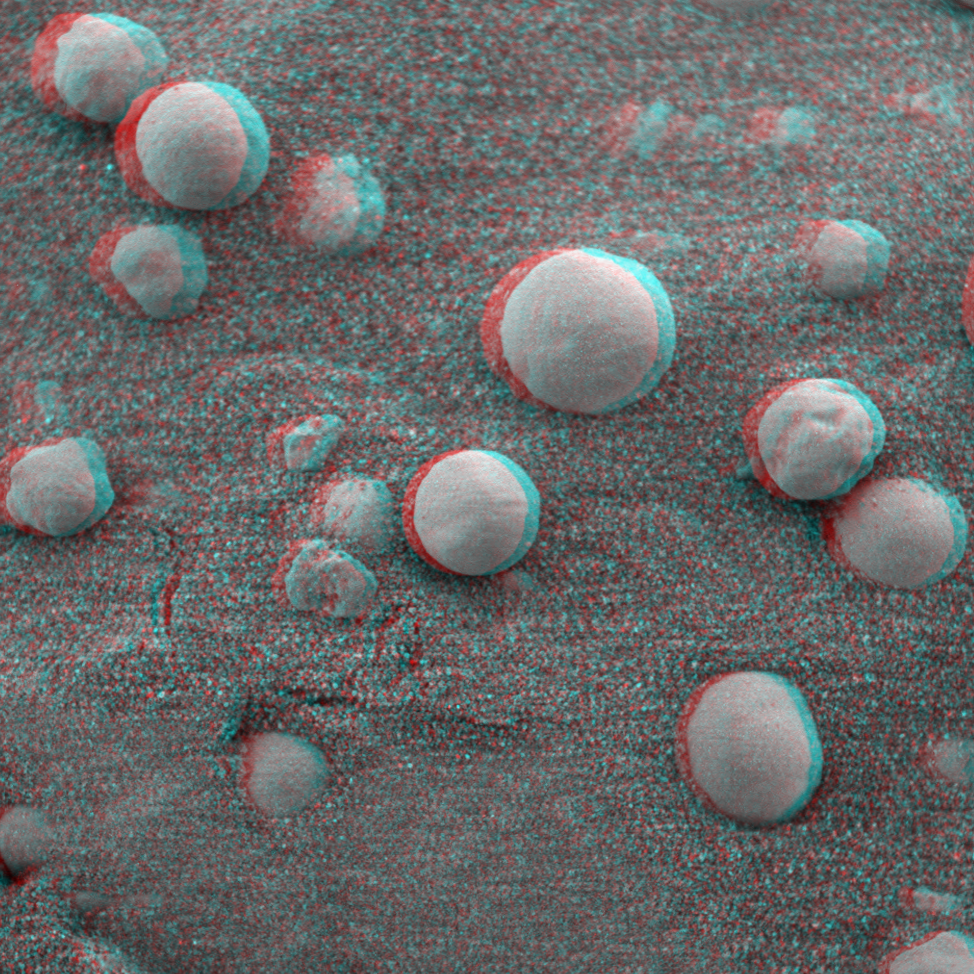

“Berries” on the Ground 2 (3-D)

This is the 3-D anaglyph showing a microscopic image taken of soil featuring round, blueberry-shaped rock formations on the crater floor at Meridiani Planum, Mars. This image was taken on the 13th day of the Mars Exploration Rover Opportunity’s journey, after the Moessbauer spectrometer, an instrument located on the rover’s instrument deployment device, or “arm,” was pressed down to measure the soil’s iron mineralogy. Note the donut-shaped imprint of the instrument in the lower part of the image. The area in this image is approximately 3 centimeters (1.2 inches) across.

Credit: NASA/JPL/Cornell/USGS/Texas A&M